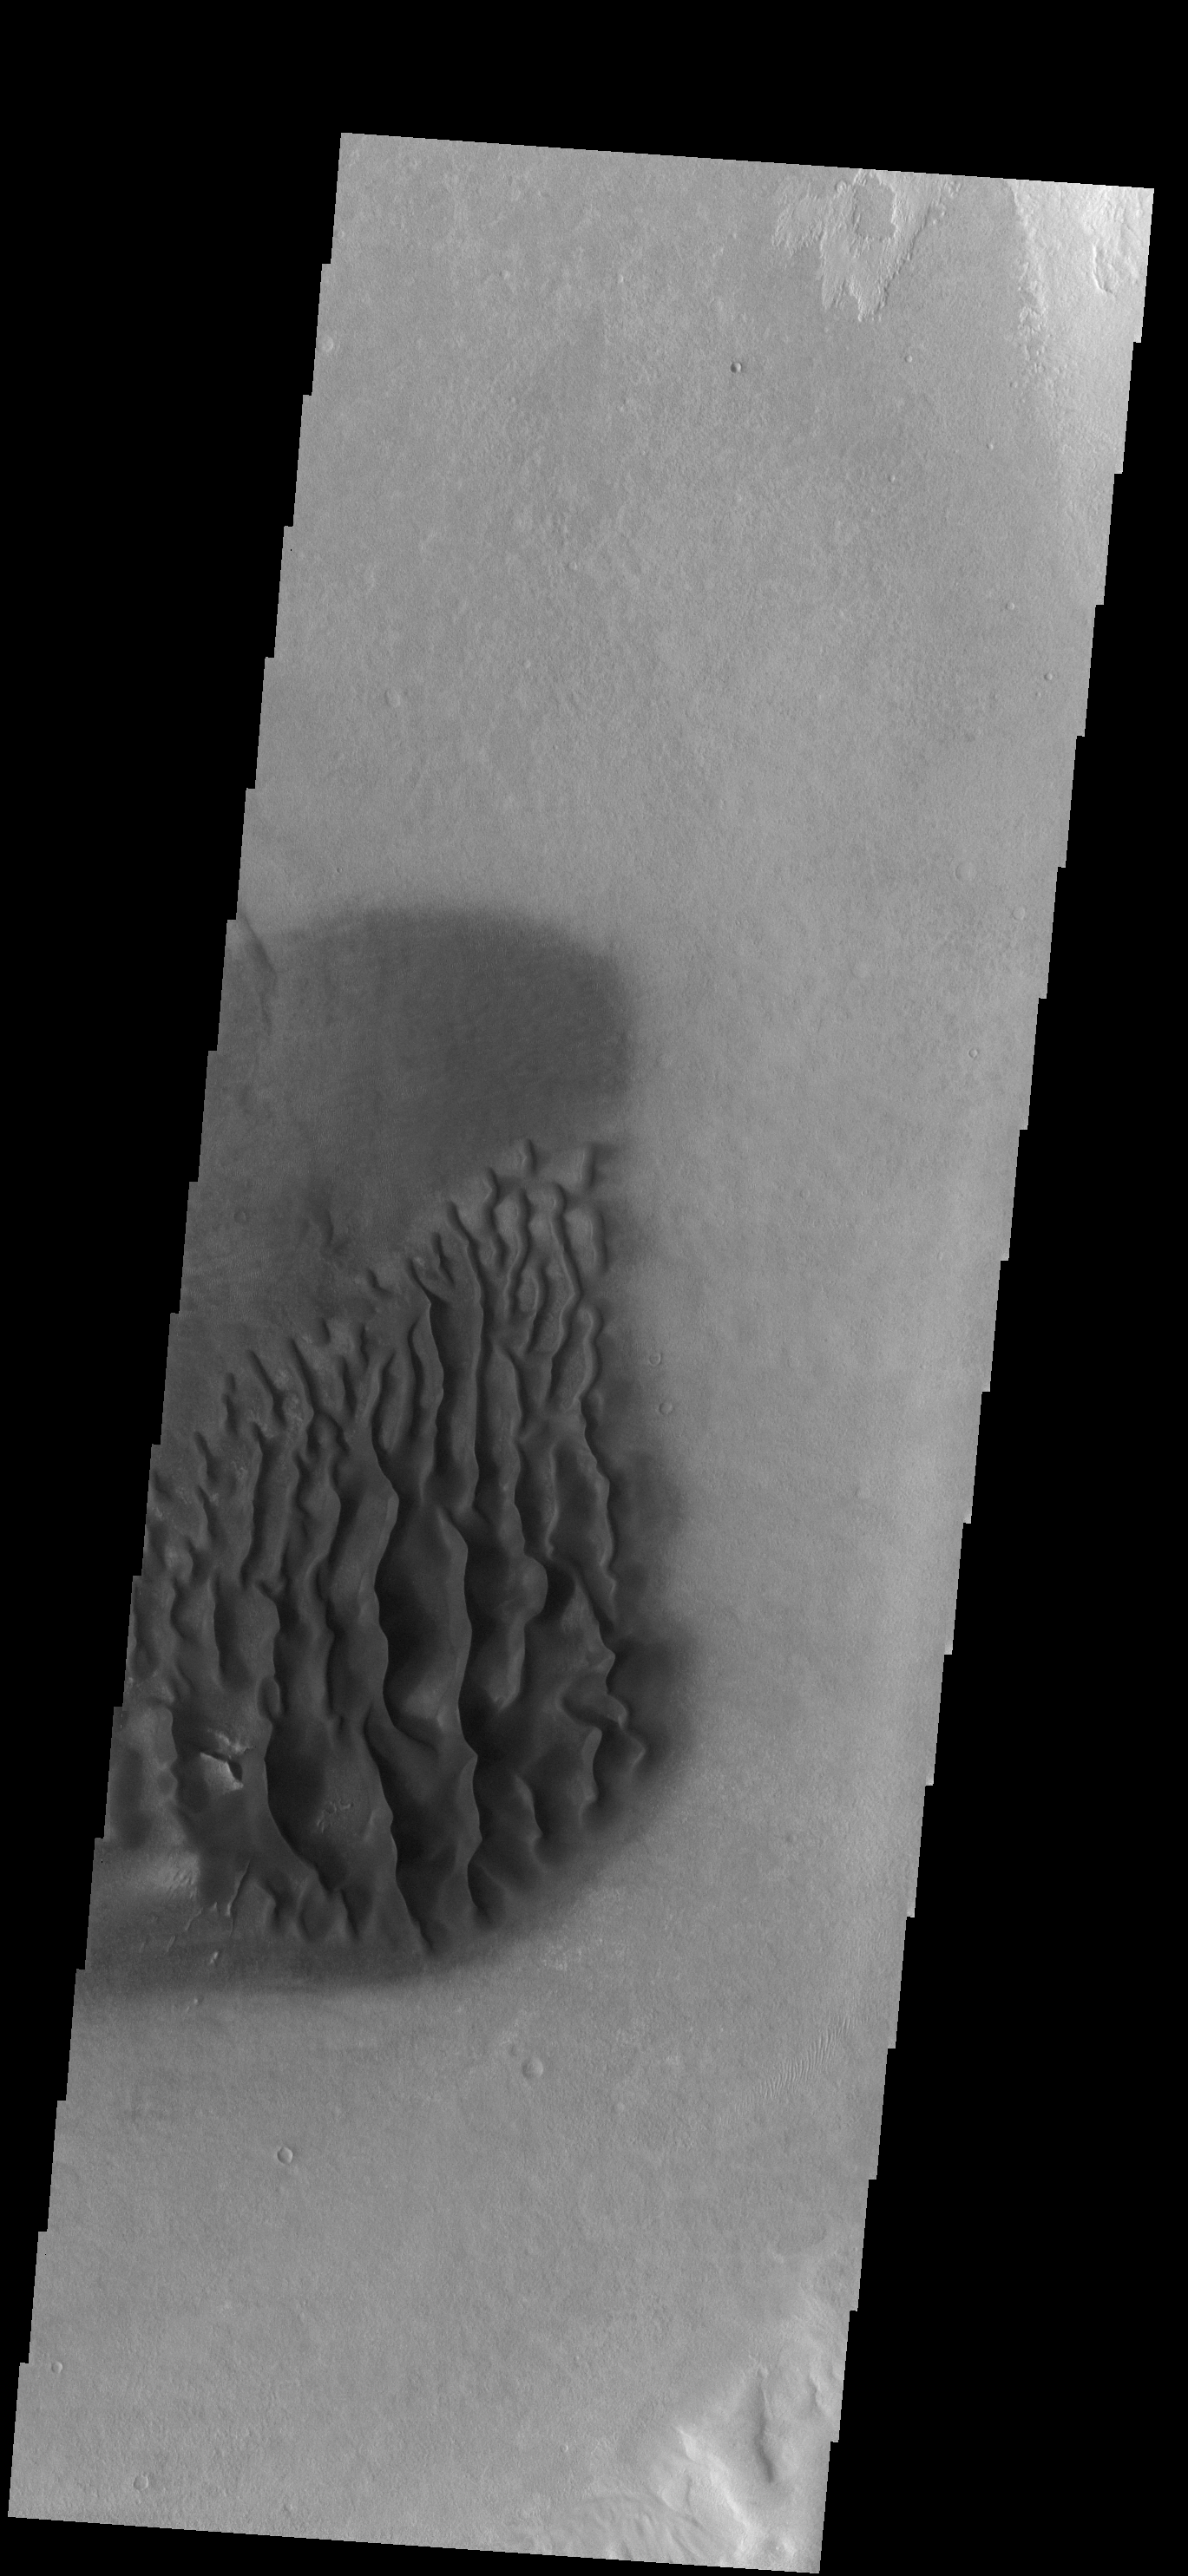

Dunes

This field of dunes in located of the floor of an unnamed crater north of Proctor Crater.

Image information: VIS instrument. Latitude -45.0N, Longitude 29.1E. 17 meter/pixel resolution.

Please see the THEMIS Data Citation Note for details on crediting THEMIS images.

Note: this THEMIS visual image has not been radiometrically nor geometrically calibrated for this preliminary release. An empirical correction has been performed to remove instrumental effects. A linear shift has been applied in the cross-track and down-track direction to approximate spacecraft and planetary motion. Fully calibrated and geometrically projected images will be released through the Planetary Data System in accordance with Project policies at a later time.

NASA’s Jet Propulsion Laboratory manages the 2001 Mars Odyssey mission for NASA’s Office of Space Science, Washington, D.C. The Thermal Emission Imaging System (THEMIS) was developed by Arizona State University, Tempe, in collaboration with Raytheon Santa Barbara Remote Sensing. The THEMIS investigation is led by Dr. Philip Christensen at Arizona State University. Lockheed Martin Astronautics, Denver, is the prime contractor for the Odyssey project, and developed and built the orbiter. Mission operations are conducted jointly from Lockheed Martin and from JPL, a division of the California Institute of Technology in Pasadena.

Credit: NASA/JPL/ASU